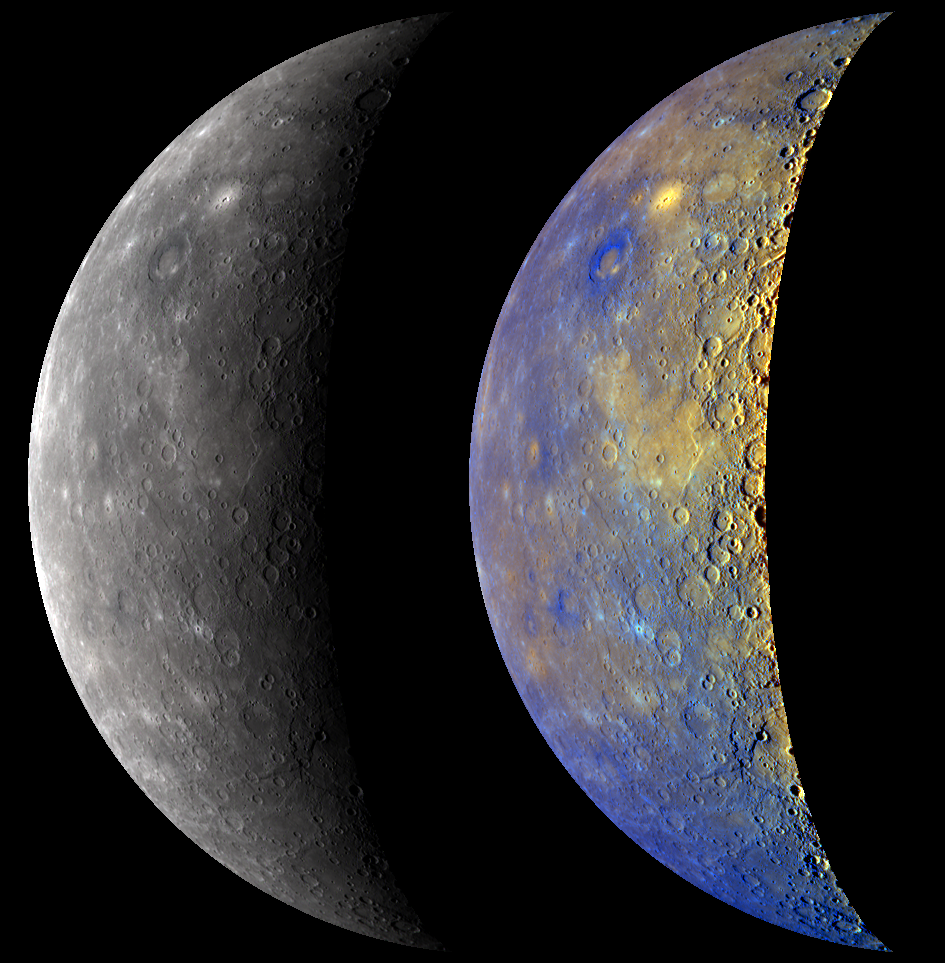

Mercury in True and Enhanced Color

During MESSENGER’s third Mercury flyby, the WAC captured images through all 11 of its narrow-band color filters. The image on the left is not black and white but rather was produced by using three of the WAC filters (centered at 480, 560, and 630 nanometer wavelengths) to create an approximation of how Mercury’s true color might appear to a human eye. In contrast, the brightly colored view of Mercury on the right was created by utilizing the information gathered by all 11 of the WAC filters and applying statistical methods that accentuate the subtle color differences on Mercury’s surface. A similar true and enhanced-color view was created after MESSENGER’s second Mercury flyby. A previously released high-resolution color image of a portion of the northern mid-latitude region shows in more detail a double-ring basin that is dark blue in the right view and a neighboring bright yellow, irregularly shaped depression.

Date Acquired: September 29, 2009
Image Mission Elapsed Time (MET): 162741039 – 162741079
Instrument: Wide Angle Camera (WAC) of the Mercury Dual Imaging System (MDIS)
Resolution: 5 kilometers/pixel (3 miles/pixel)
Scale: Mercury’s diameter is 4880 kilometers (3030 miles)
Spacecraft Altitude: 16,300 kilometers (10,100 miles)

These images are from MESSENGER, a NASA Discovery mission to conduct the first orbital study of the innermost planet, Mercury. For information regarding the use of images, see the MESSENGER image use policy.

Credit: NASA/Johns Hopkins University Applied Physics Laboratory/Carnegie Institution of Washington